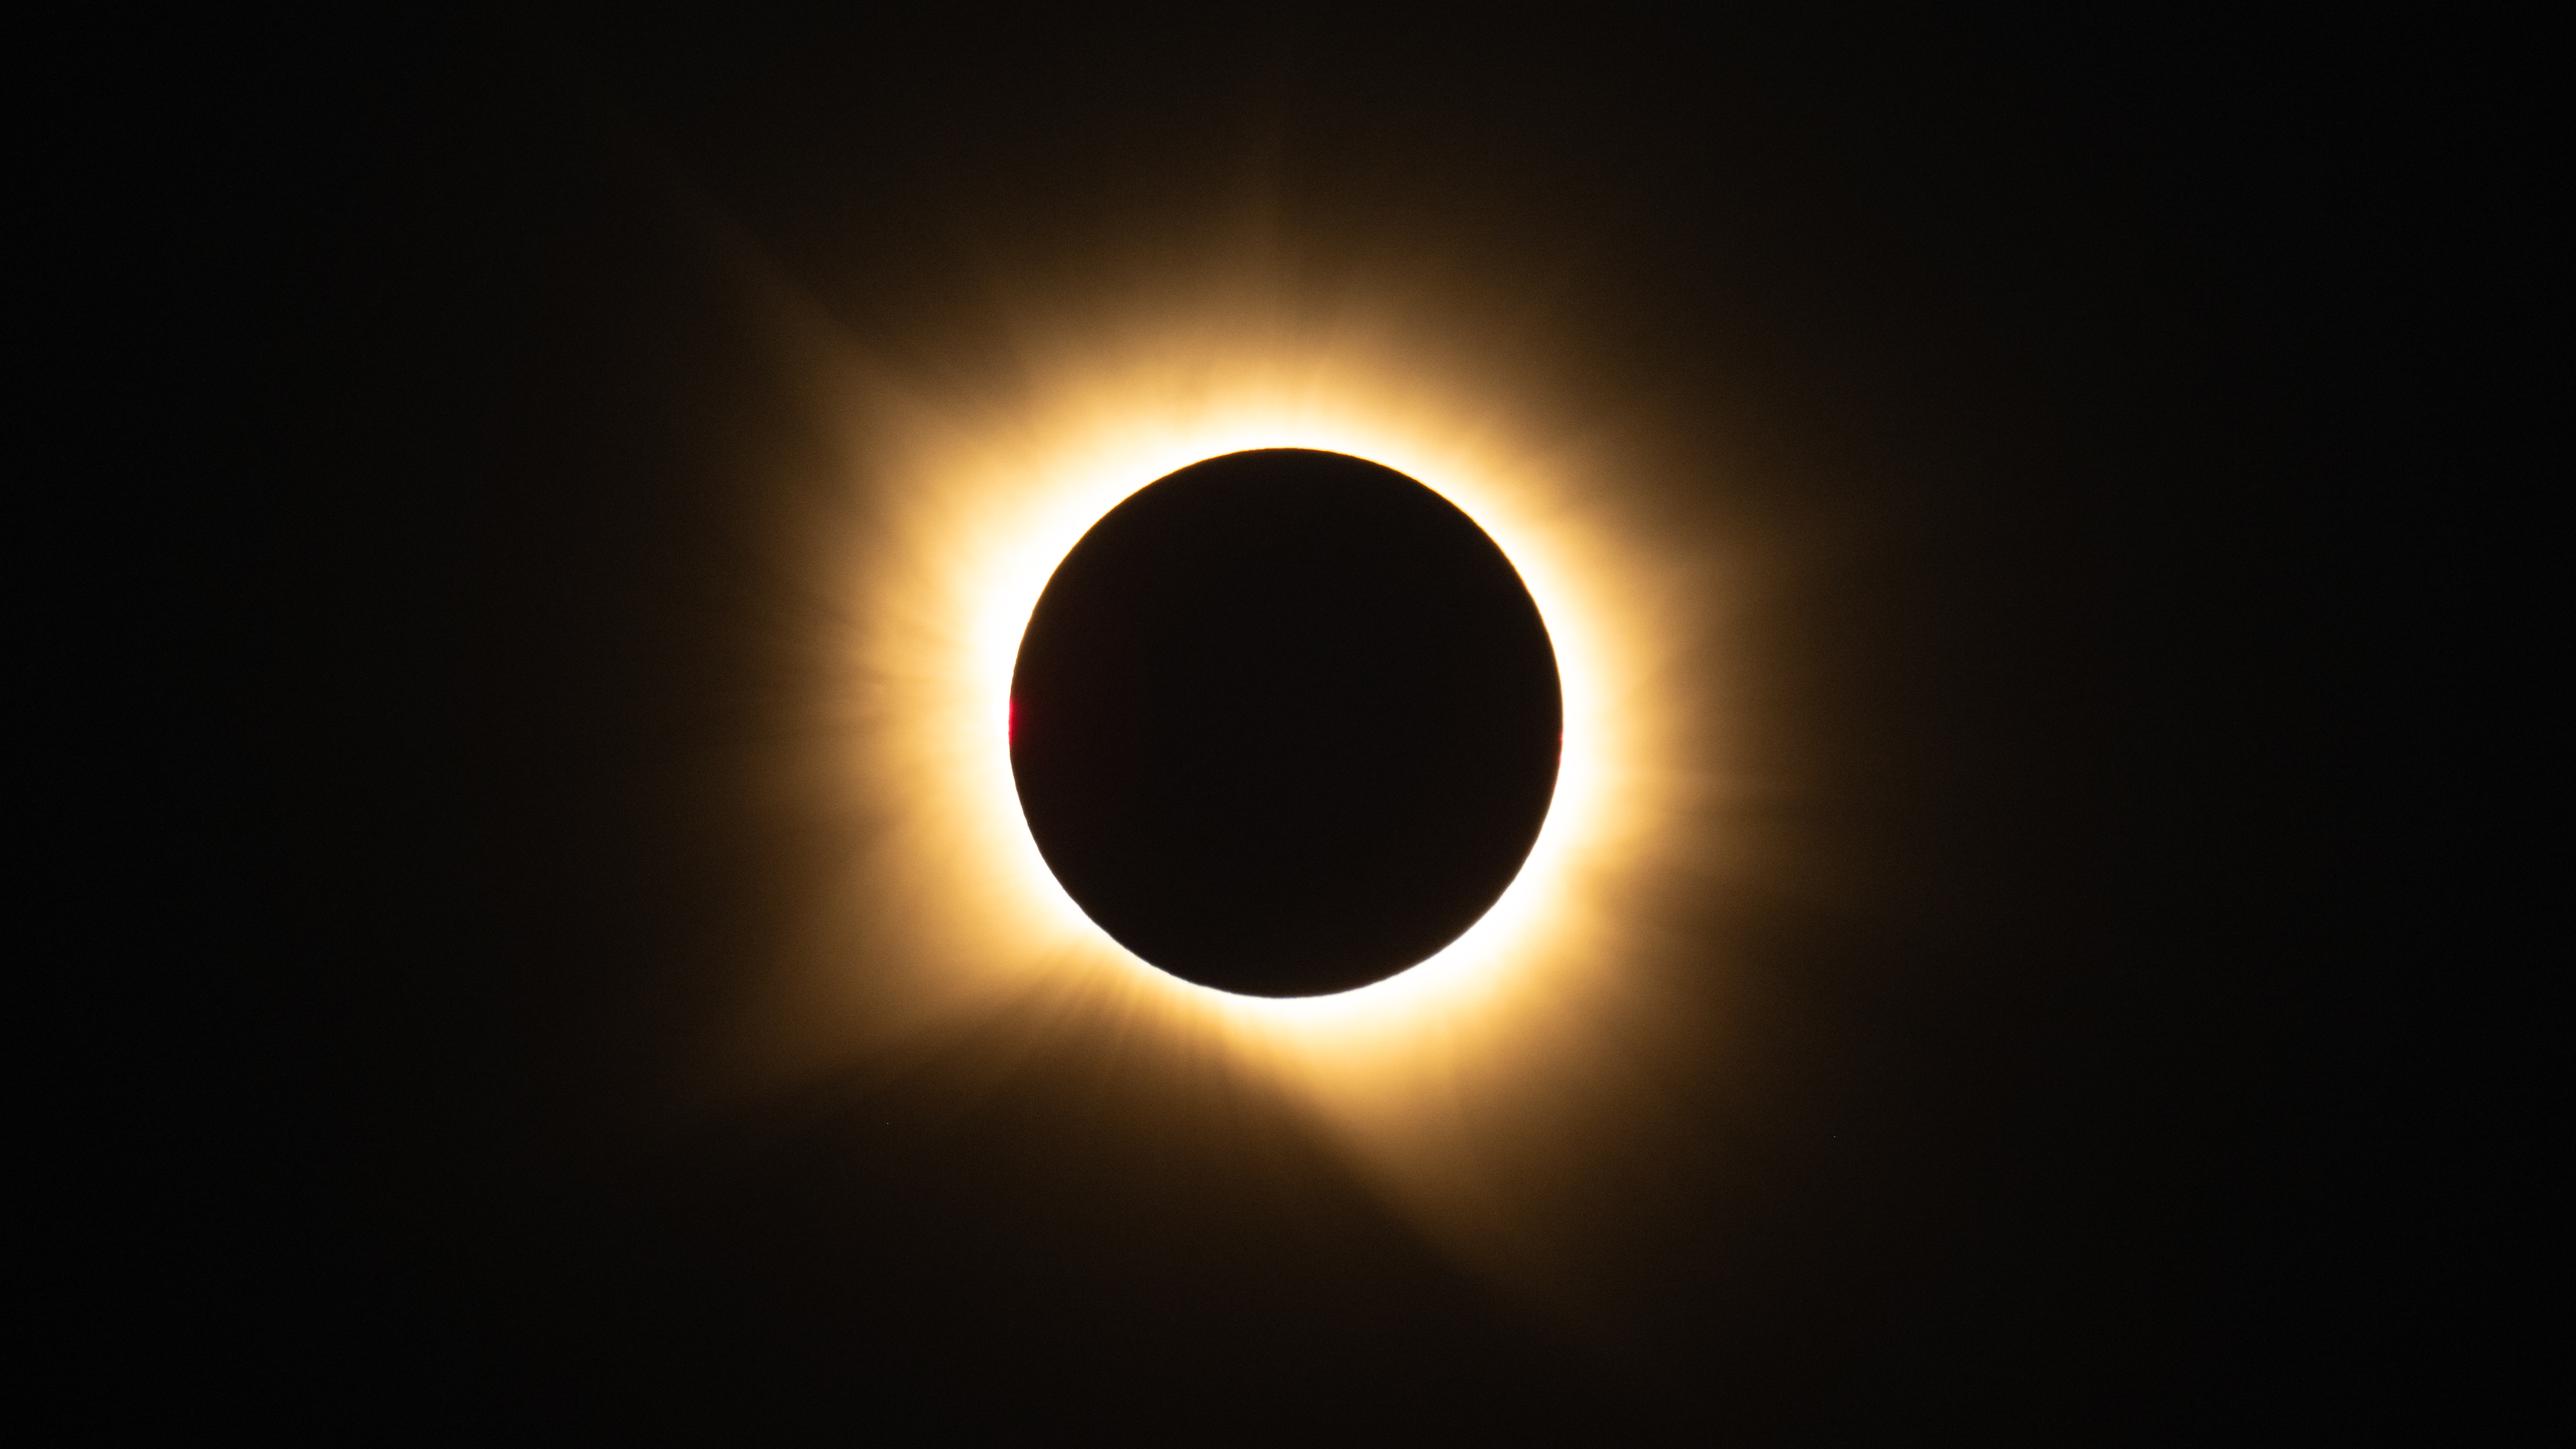

2026 Total Solar Eclipse

A total solar eclipse is seen from San Millán de los Caballeros, Spain, Wednesday, Aug. 12, 2026. A total solar eclipse swept across parts of Greenland, Iceland, northern Russia, the Atlantic Ocean, Spain, and a small corner of Portugal. A partial eclipse was visible in parts of the U.S., most of Canada, much of Europe, and northwest Africa.

Credit: NASA/Bill Ingalls